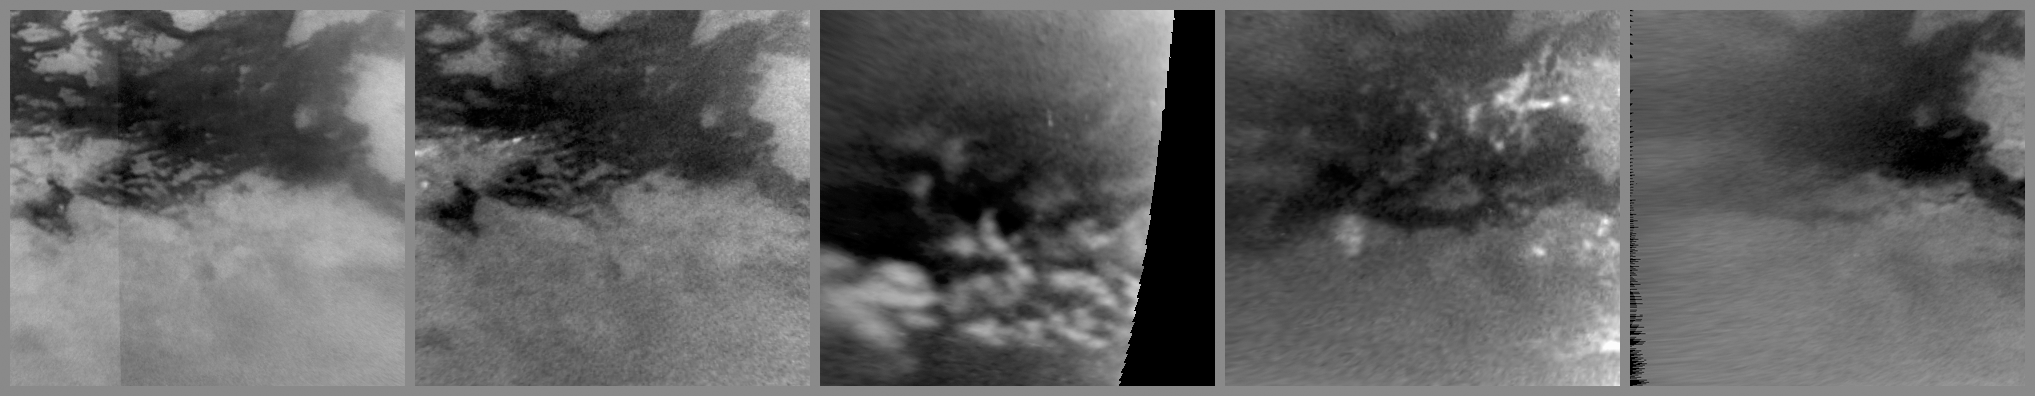

Titanic Deluge

Annotation Image

This series of images from NASA’s Cassini spacecraft shows changes on the surface of Saturn’s moon Titan, as the transition to northern spring brings methane rains to the moon’s equatorial latitudes. Some of the most significant changes appear within a period of only a couple of weeks.

The brightest objects seen in these images are methane clouds in the troposphere, the lowest part of the atmosphere, which are most visible on the left of panel B, the lower half of panel C, and the right of panel D. Surface features appear in shades of gray. These images show changes (outlined area) along the southern boundary of a dune field near the equator named Belet. Dark Belet occupies most of the top of these images. (Belet looks dark because it is made from different materials than neighboring areas.)

Titan’s equatorial latitudes are mostly arid. However, scientists interpret the changes seen in these images to be evidence of methane rain wetting the surface. Scientists have monitored the brightness of Titan’s surface, including this area, for years and have ruled out other possible causes of the changes. In these images, some of the dark areas grow larger and then recede within weeks. The maximum extent of the changes is shown with a blue outline.

Years ago, images from the European Space Agency’s Huygens probe and the Cassini radar instrument revealed dry channels near the equator (see PIA07236 and PIA08428). The new observations suggest the climate here is similar to that in the southwestern United States, where infrequent rain carves washes and riverbeds.

Titan’s weather has been changing with the seasons, and storms now are more common at low latitudes, such as those observed here. An arrow-shaped storm cloud several hundred kilometers (miles) across was observed on Sept. 27, 2010. See PIA12817 for an image of that storm. See PIA11667 to learn how the sun’s illumination of the Saturnian system changed during the transition to spring in the northern hemispheres and to fall in the southern hemispheres of the planet and its moons. See PIA12813 to learn more about Titan’s changing weather.

The first image in this montage, panel A on the left, was taken early in the Cassini mission on Oct. 22, 2007, and shows how this region had appeared before the storms. The second image, panel B, was taken on Sept. 27, 2010. The huge arrow-shaped cloud is just out-of-frame to the left in panel B. The arrow-shaped cloud was quickly followed by extensive changes on the surface that can be seen in panel C, an image captured on Oct. 14, 2010. These changes cover an area of 500,000 square kilometers (193,000 square miles), roughly the combined area of Arizona and Utah in the United States.

The wet terrain can still be seen about a month after the storm in panel D, which was taken on Oct. 29, 2010. But by Jan. 15, 2011, which was the date of panel E, the area mostly appears dry and bright, with a much smaller area still dark, i.e. wet.

These images were re-projected, and the view in each is centered on terrain at 19 degrees south latitude, 251 degrees west longitude. Images in panels A, B, D, and E were taken with the Cassini spacecraft narrow-angle camera using a spectral filter sensitive to wavelengths of near-infrared light centered at 938 nanometers. The image in panel C was taken with the Cassini wide-angle camera using the same filter. The views were obtained at a range of distances from approximately 211,000 kilometers (131,000 miles) to 1.85 million kilometers (1.15 million miles) from Titan. Scale is about 7 kilometers (4 miles) per pixel in these re-projected images.

The Cassini-Huygens mission is a cooperative project of NASA, the European Space Agency and the Italian Space Agency. The Jet Propulsion Laboratory, a division of the California Institute of Technology in Pasadena, manages the mission for NASA’s Science Mission Directorate in Washington. The Cassini orbiter and its two onboard cameras were designed, developed and assembled at JPL. The imaging team is based at the Space Science Institute, Boulder, Colo.

Credit: NASA/JPL/Space Science Institute